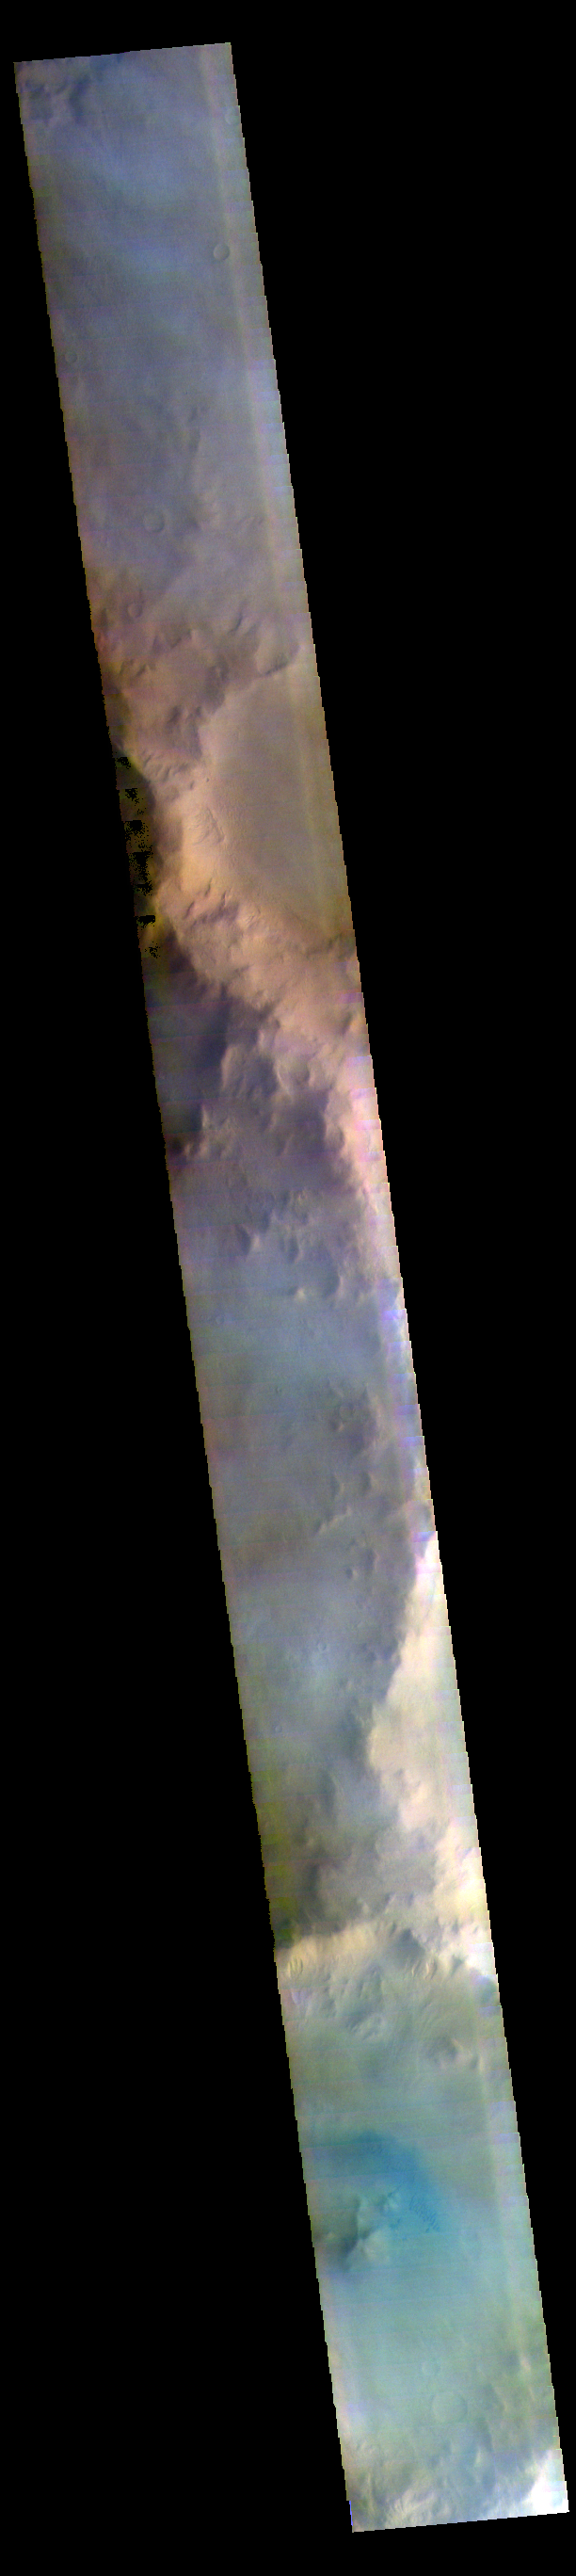

Terra Sirenum – False Color

The THEMIS VIS camera contains 5 filters. The data from different filters can be combined in multiple ways to create a false color image. These false color images may reveal subtle variations of the surface not easily identified in a single band image. Today’s false color images shows part of the plains and craters of Terra Sirenum.

Credit: NASA/JPL-Caltech/ASU